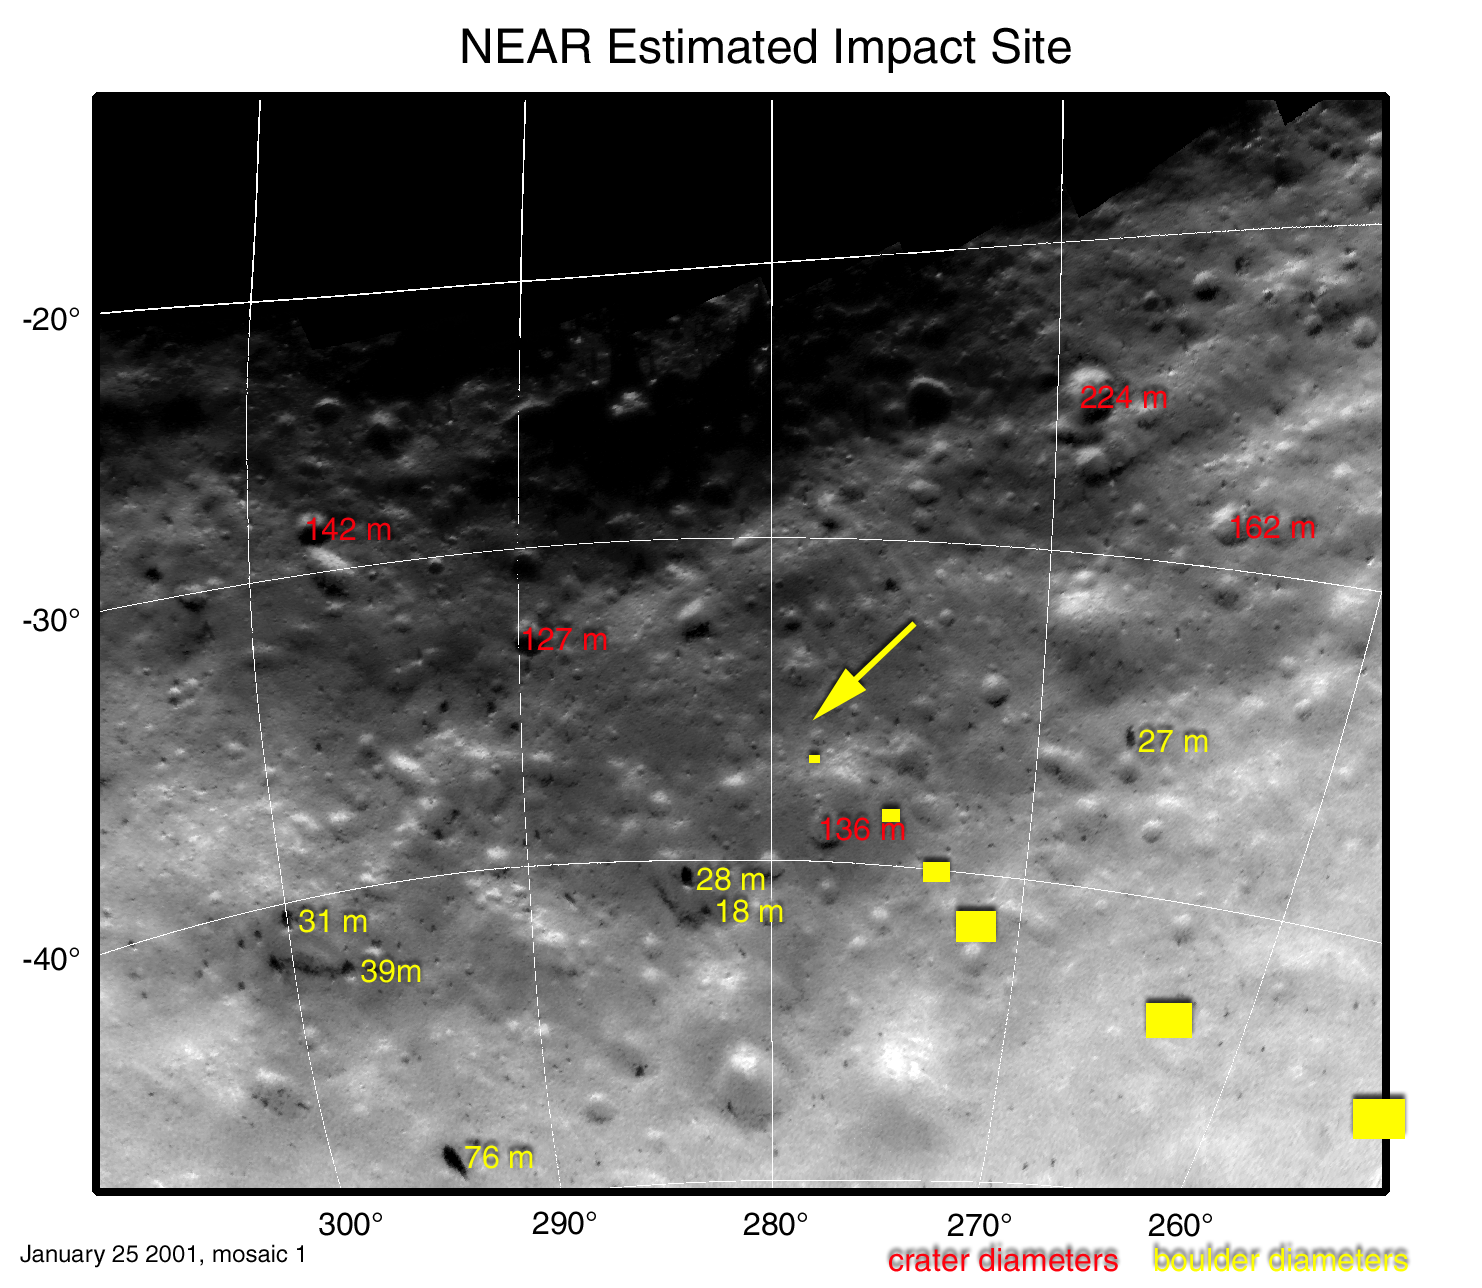

Landmarks at NEAR Shoemaker’s Touchdown Site

This map projection of NEAR Shoemaker images shows locations and sizes of landmarks surrounding the spacecraft’s planned landing site. Diameters of craters are shown in red, and diameters of boulders are shown in yellow. Diameters are given in units of meters (1 meter is about 3.3 feet). Coordinates along the left side of the map are degrees south latitude and coordinates along the bottom are degrees west longitude.

The six yellow “footprint” boxes represent approximate image size at 500,1,000, 1,500, 2,000, 2,500 and 3,000 meters above the surface during descent. The spacecraft will take pictures continuously between each spot. The arrow marks the estimated touchdown site.

Mosaic made from images taken January 25, 2001, from an altitude of about 25 kilometers (16 miles).

Built and managed by The Johns Hopkins University Applied Physics Laboratory, Laurel, Maryland, NEAR was the first spacecraft launched in NASA’s Discovery Program of low-cost, small-scale planetary missions. See the NEAR web page at http://near.jhuapl.edu/ for more details.

Credit: NASA/JPL/JHUAPL